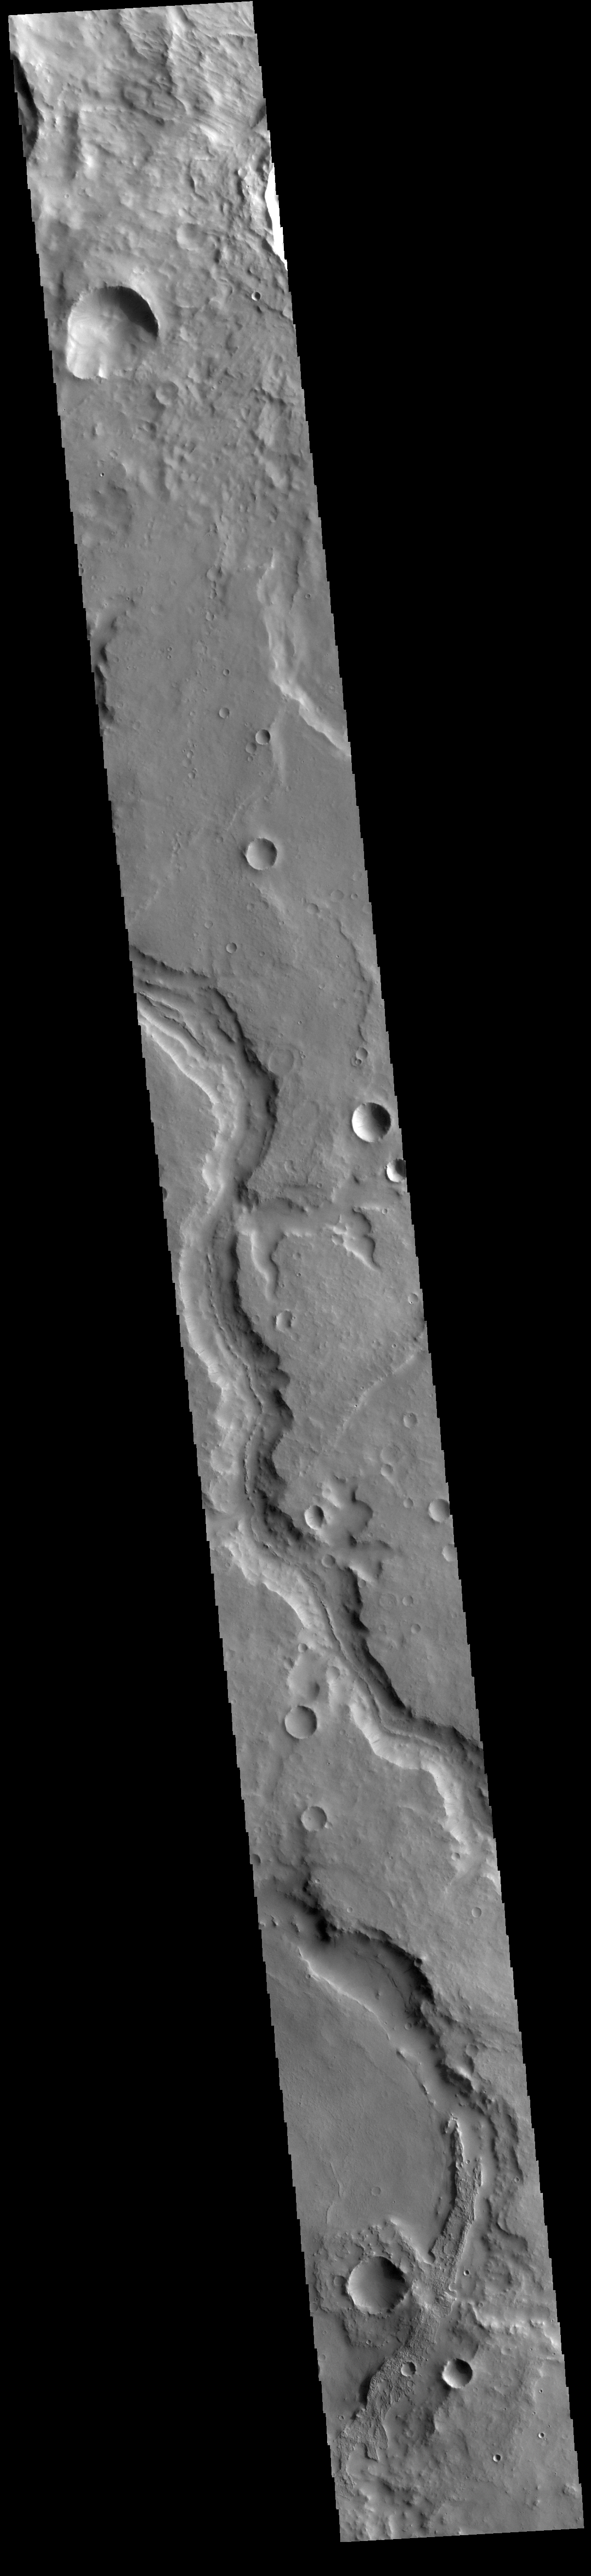

Naktong Vallis

Today’s VIS image shows a section of Naktong Vallis. Located in Terra Sabaea, Naktong Vallis is 670 km long (415 miles).

Credit: NASA/JPL-Caltech/ASU